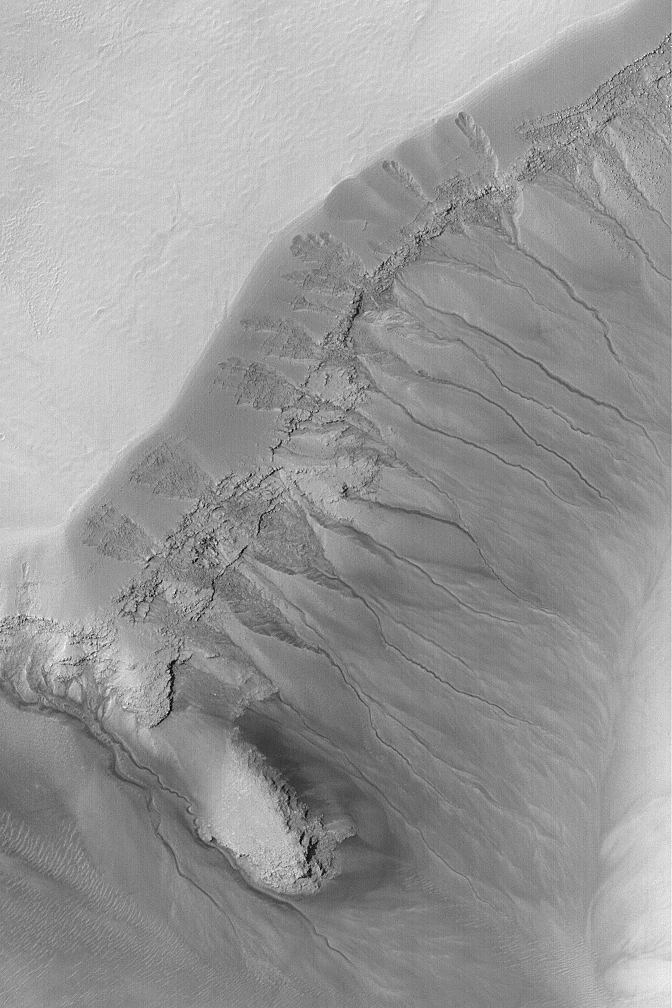

Gullied Martian Slope

25 February 2004
Gullies cut material that mantles the slopes of a deep pit within a crater in Noachis Terra near 50.1°S, 356.4°W in this Mars Global Surveyor (MGS) Mars Orbiter Camera (MOC) image. Gully channels seem to originate at layer outcrops in the upper walls of the pit. These may have formed by downslope movement of liquid water mixed with debris in the geologically recent martian past. Similar gullies are found throughout much of the martian middle and high latitudes. Sunlight illuminates the scene from the upper left; the picture covers an area 3 km (1.9 mi) wide.

Credit: NASA/JPL/Malin Space Science Systems